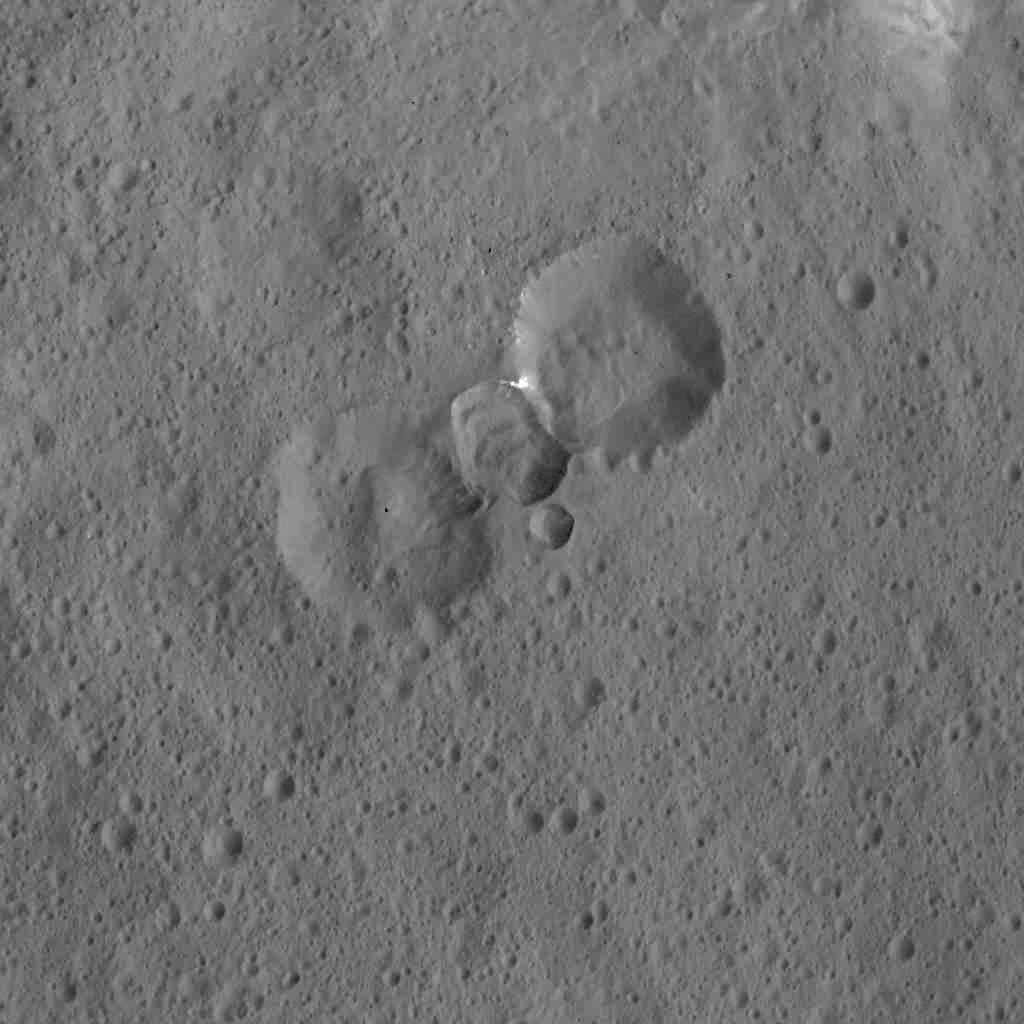

Complex Crater Assemblage on Ceres

This image was obtained by NASA’s Dawn spacecraft on May 30, 2018 from an altitude of about 465 miles (750 kilometers).

The center of this picture is located at about 3 degrees south in latitude and 11 degrees east in longitude.

Dawn’s mission is managed by JPL for NASA’s Science Mission Directorate in Washington. Dawn is a project of the directorates Discovery Program, managed by NASA’s Marshall Space Flight Center in Huntsville, Alabama. JPL is responsible for overall Dawn mission science. Orbital ATK Inc., in Dulles, Virginia, designed and built the spacecraft. The German Aerospace Center, Max Planck Institute for Solar System Research, Italian Space Agency and Italian National Astrophysical Institute are international partners on the mission team.

Credit: NASA/JPL-Caltech/UCLA/MPS/DLR/IDA